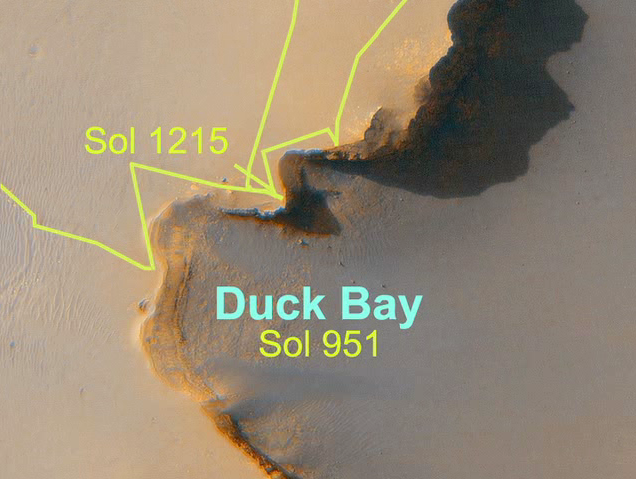

Opportunity’s Long Road to Victoria (Animation)

Lower resolution animation

This movie maps out the travels of NASA’s Mars Exploration Rover Opportunity, from is landing site at Eagle Crater to the rim of Victoria Crater about six miles (9.7 kilometers) away. The rover, which landed on the red planet more than three years ago, spent 21 months trekking across the plains of Meridiani Planum from Endurance Crater to reach Victoria Crater on sol 951 (Sept. 26, 2006).

Victoria is the largest crater encountered by Opportunity yet, at 800 meters (half a mile) across. Once there, the rover began to explore the rim of the crater, working around its sharp cliffs and gentle bays in a clockwise direction. It examined the cliffs’ rock layers visible from rim viewpoints and it assessed the bays for a possible entry route. Opportunity then headed back to its original arrival point at Victoria, an alcove informally named “Duck Bay,” where it is expected to roll into the crater in early July 2007.

The images making up the first map in this movie are from the Mars Observer Camera on NASA’s Mars Global Surveyor, while the second map uses an image from the High Resolution Imaging Science Experiment on NASA’s Mars Reconnaissance Orbiter.

Credit: NASA/JPL/Cornell/MSSS/Univ. of Ariz.